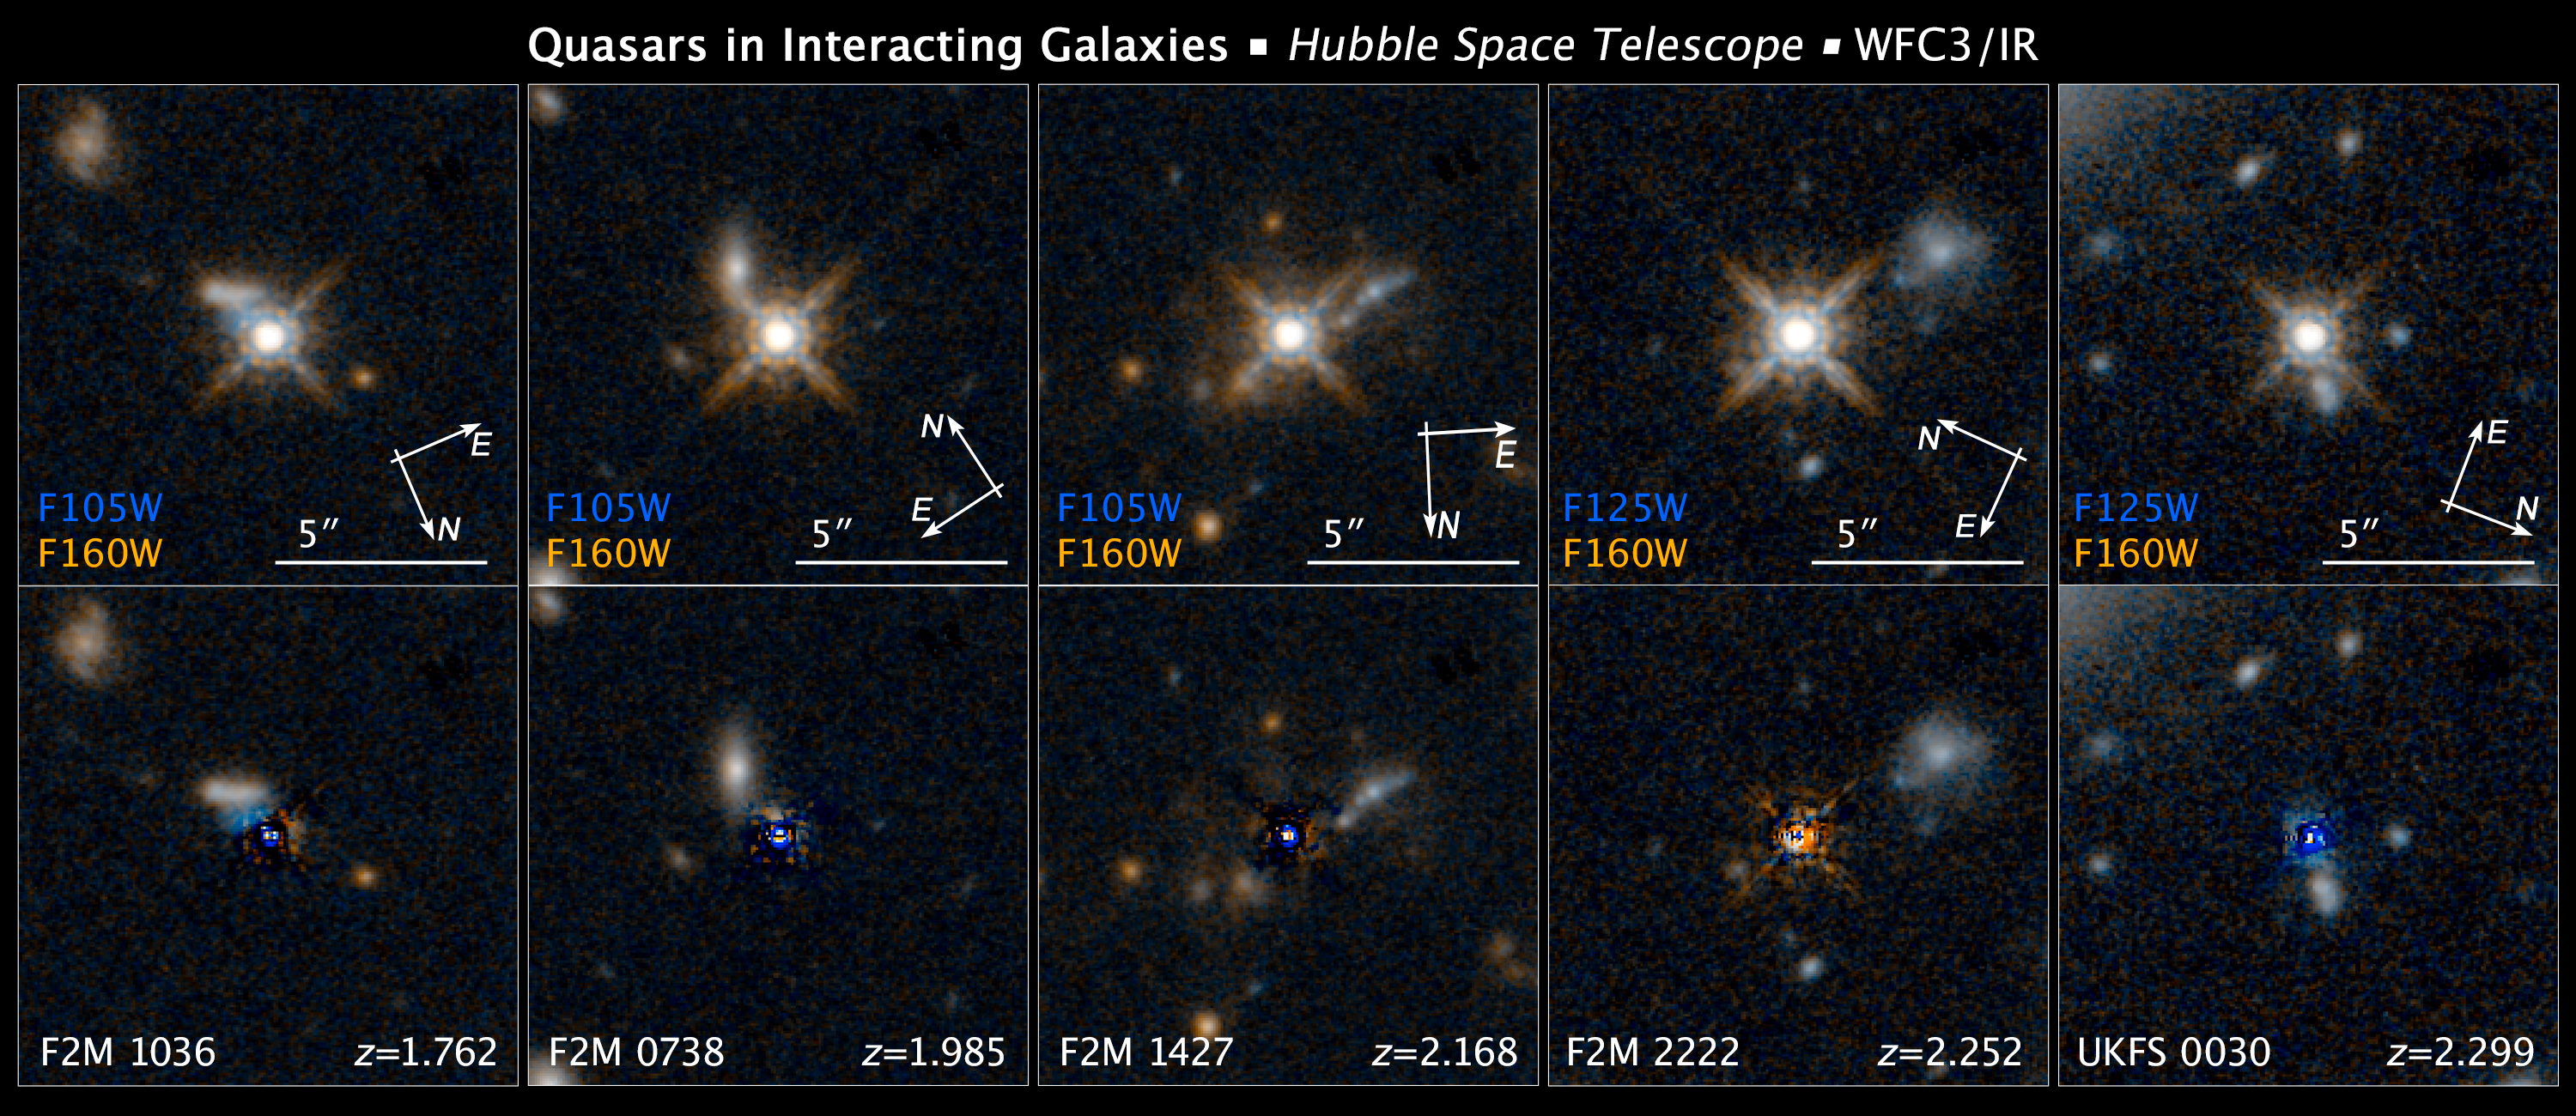

Compass Image for Dust-Reddened Quasars

Object Description: Dust-Reddened Quasars
Instrument: HST/WFC3/IR
Filters: F105W (Y), F125W (J), and F160W (H)

These images are composites of separate exposures acquired by the WFC3 instruments on the Hubble Space Telescope. Several filters were used to sample broad wavelength ranges. The color results from assigning different hues (colors) to each monochromatic (grayscale) image associated with an individual filter. In this case, the assigned colors are: Blue: F105W (Y) or F125W (J), Orange: F160W (H)

Credit: Image: NASA, ESA, and Z. Levay (STScI); Science: NASA, ESA, and E. Glikman (Middlebury College, Vermont)